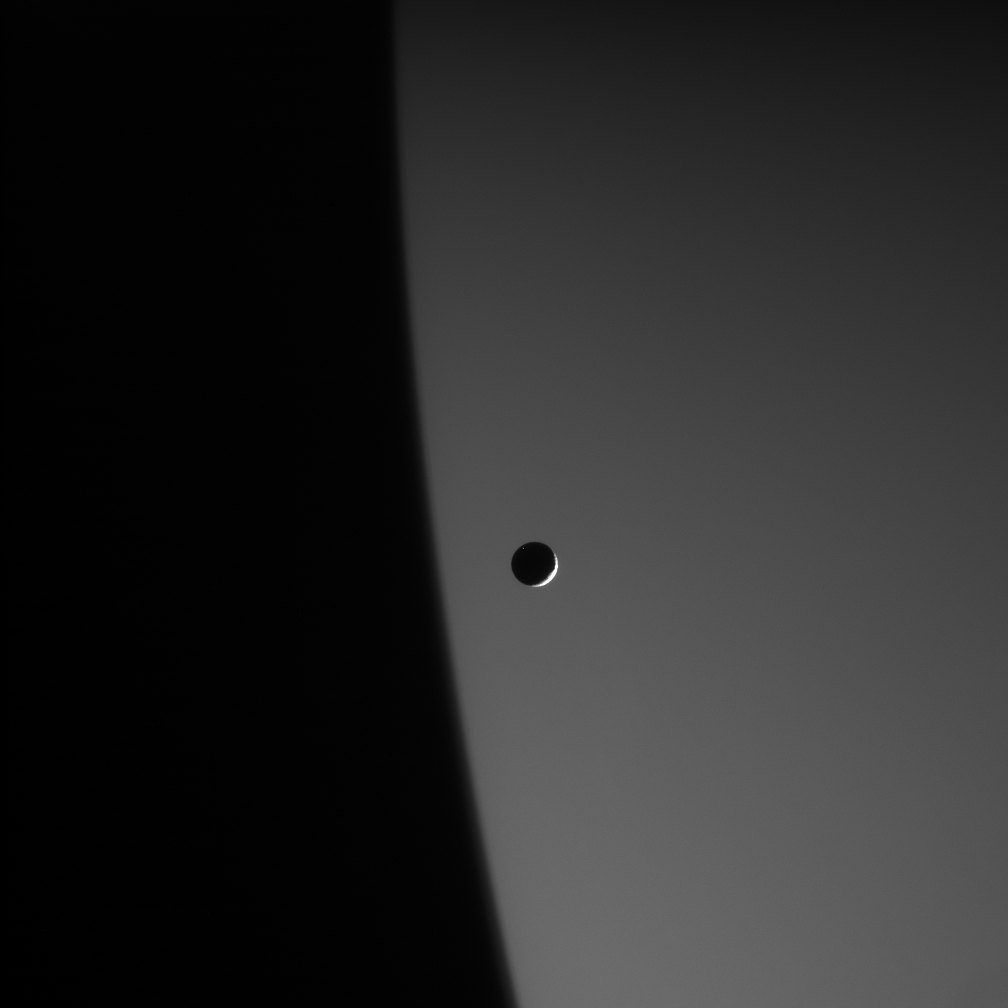

Mimas and the Giant

A small and battered reminder of the solar system’s violent youth, the ice moon Mimas hurtles around its gas giant parent, Saturn. At 397 kilometers (247 miles) across, Mimas is simply dwarfed by the immensity of Saturn. The planet is more than 300 times as wide as the moon.

Mimas is seen here against the night side of Saturn. The planet is faintly lit by sunlight reflecting off its rings.

The image was taken in visible light with the Cassini spacecraft narrow-angle camera on Jan. 20, 2006, at a distance of approximately 1.4 million kilometers (900,000 miles) from Mimas and at a Sun-Mimas-spacecraft, or phase, angle of 145 degrees. Image scale is 9 kilometers (5 miles) per pixel.

The Cassini-Huygens mission is a cooperative project of NASA, the European Space Agency and the Italian Space Agency. The Jet Propulsion Laboratory, a division of the California Institute of Technology in Pasadena, manages the mission for NASA’s Science Mission Directorate, Washington, D.C. The Cassini orbiter and its two onboard cameras were designed, developed and assembled at JPL. The imaging operations center is based at the Space Science Institute in Boulder, Colo.

Credit: NASA/JPL/Space Science Institute